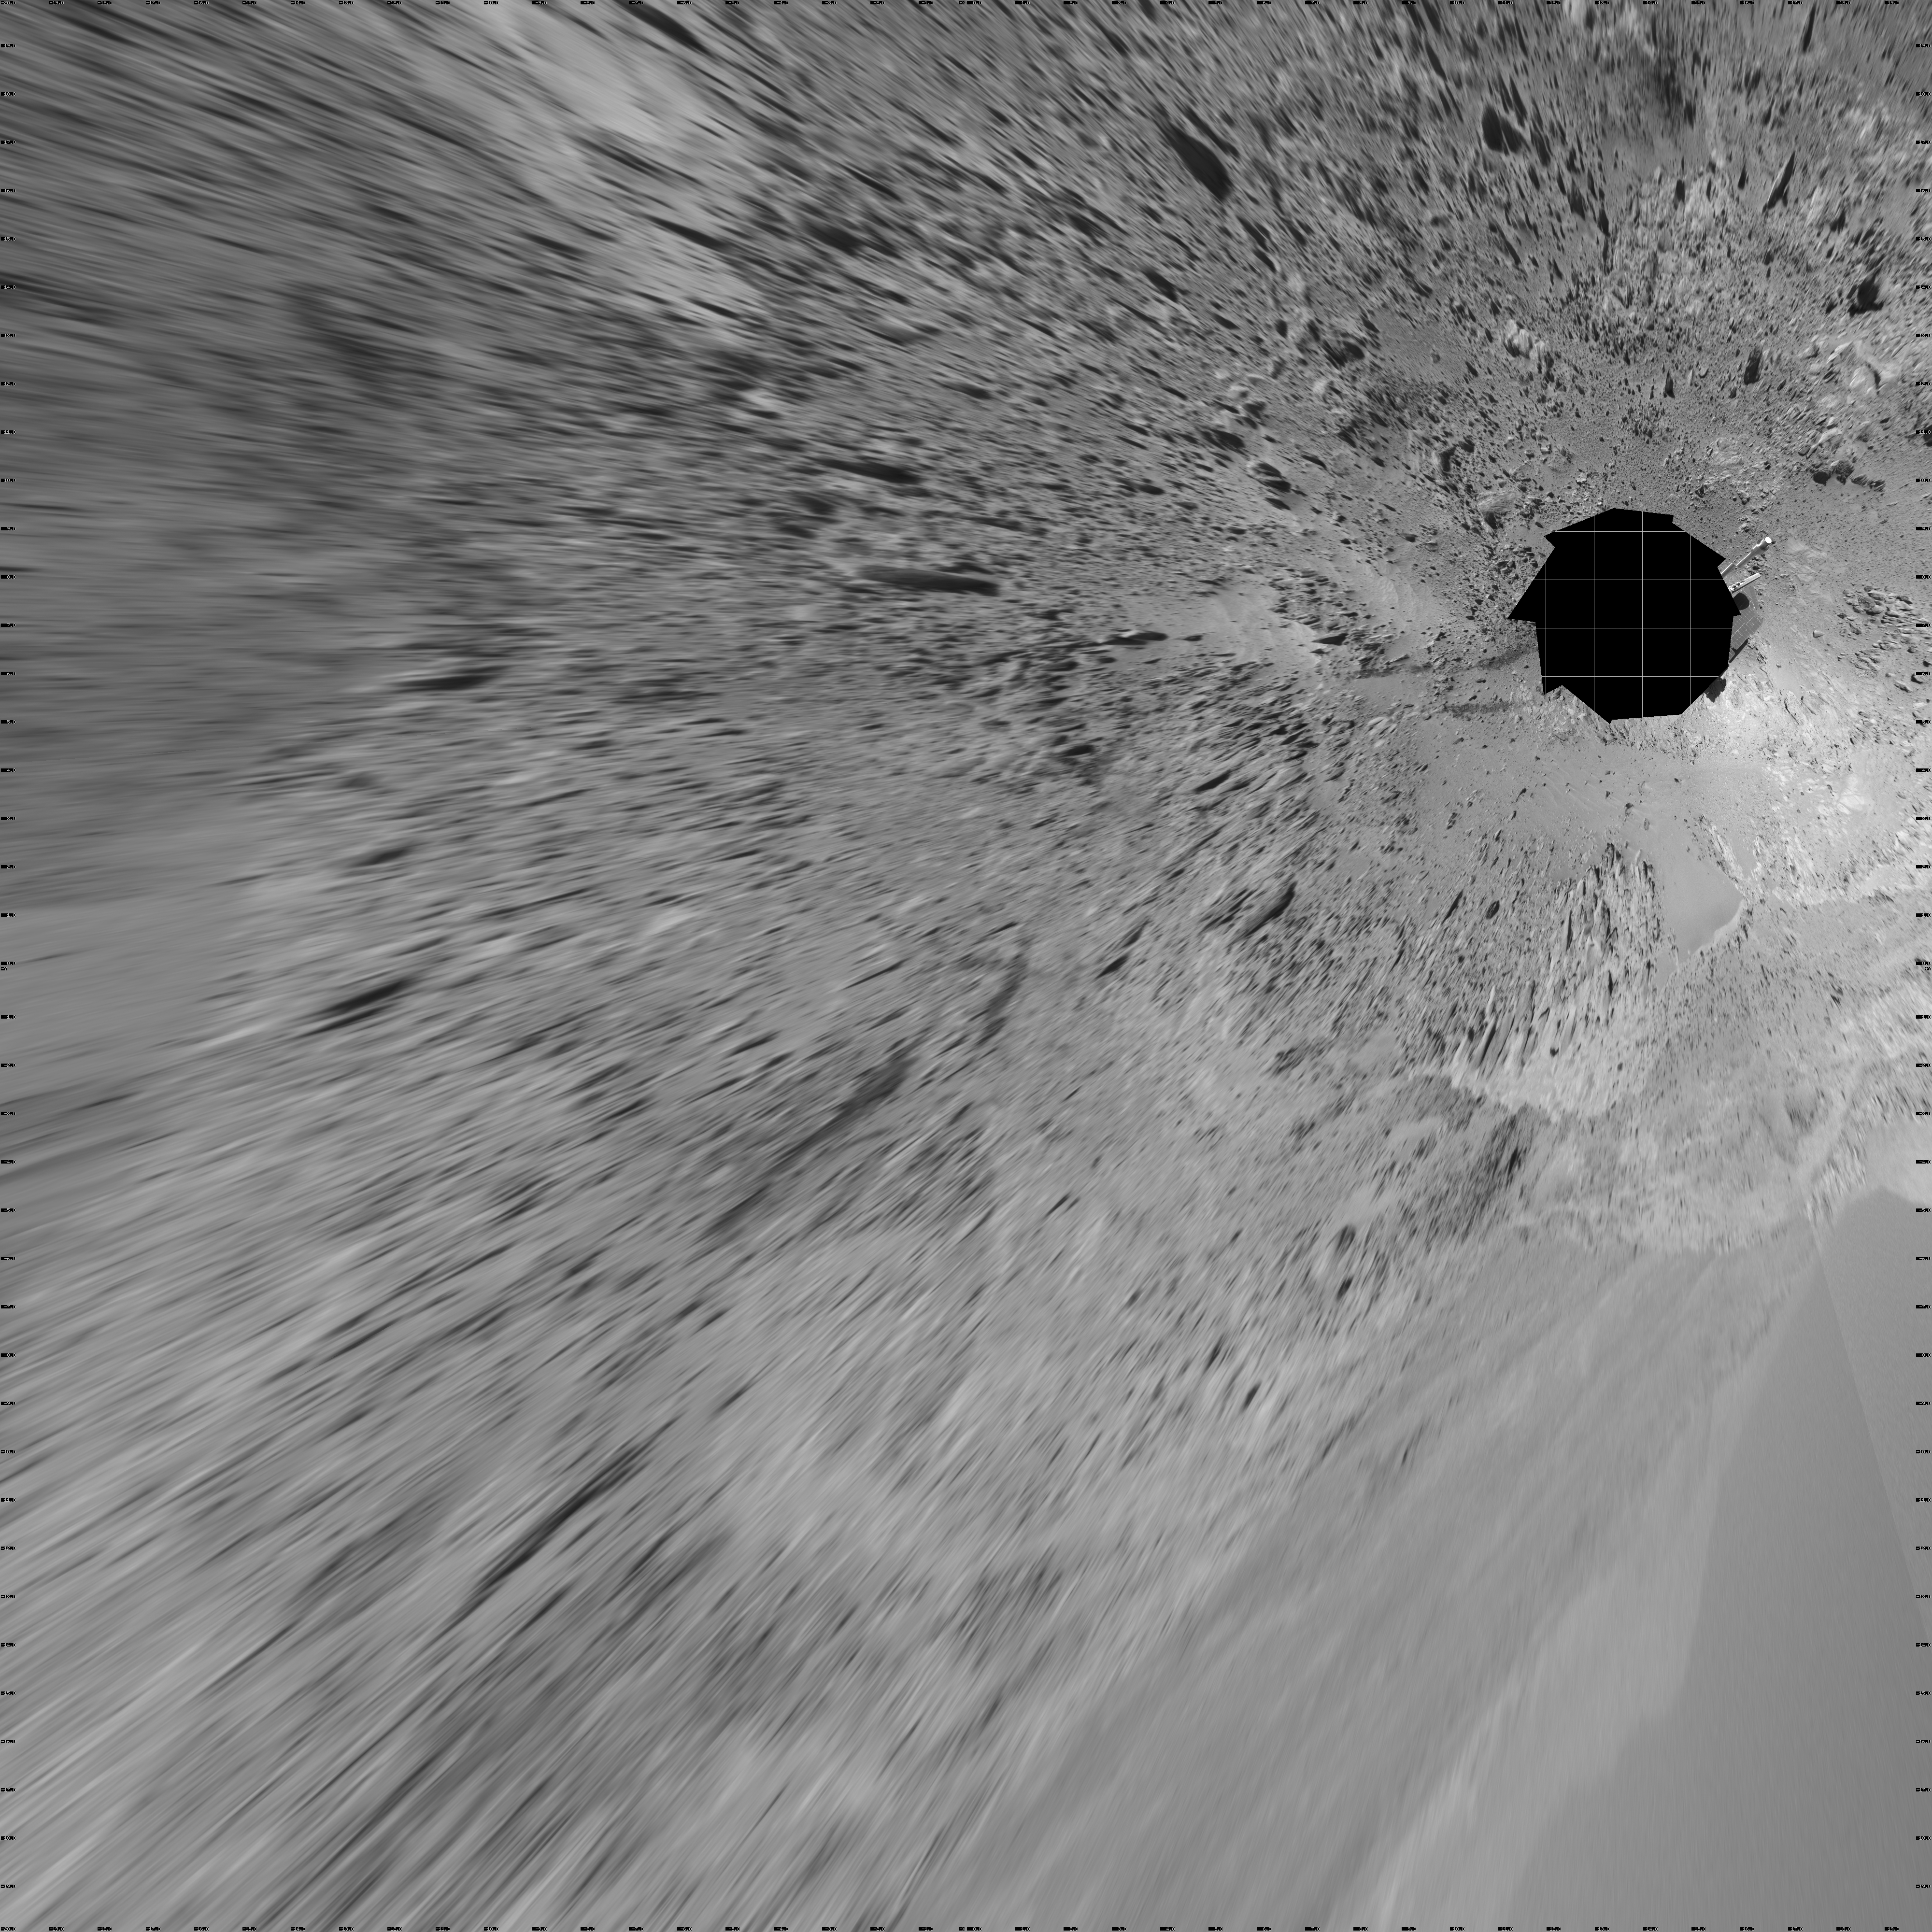

Spirit’s Surroundings on ‘West Spur,’ Sol 305 (Vertical)

This 360-degree panorama shows the terrain surrounding NASA’s Mars Exploration Rover Spirit as of the rover’s 305th martian day, or sol, (Nov. 11, 2004). At that point, Spirit was climbing the “West Spur” of the “Columbia Hills.” The rover had just finished inspecting a rock called “Lutefisk” and was heading uphill toward an area called “Machu Picchu.” Spirit used its navigational camera to take the images combined into this mosaic. The rover’s location when the images were taken is catalogued as the mission’s site 89, position 205. The view is presented here as a vetical projection with geometric seam correction.

Credit: NASA/JPL